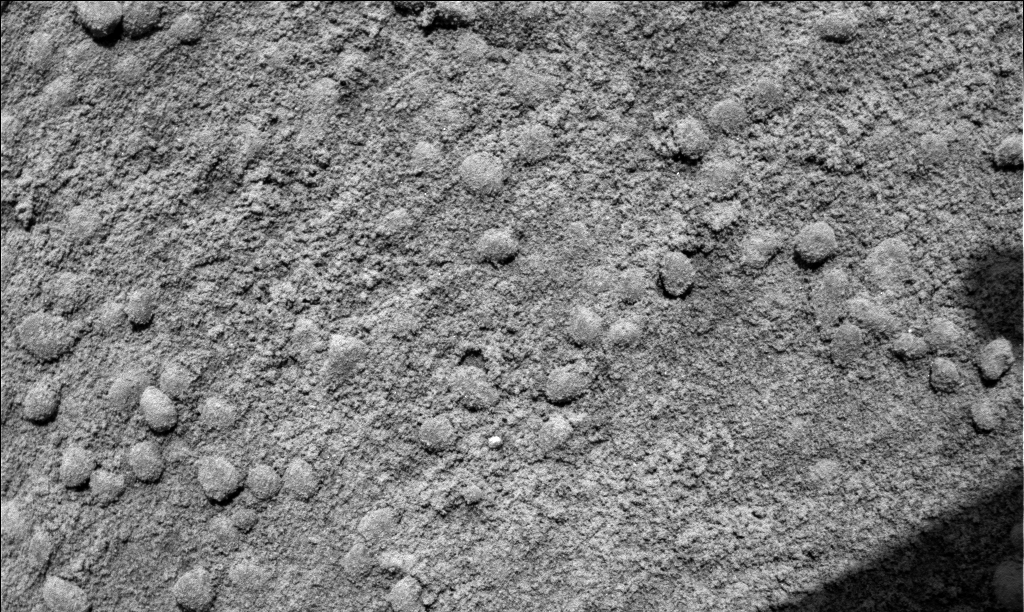

The Answer is in the Crests and Troughs

This microscopic image taken by the Mars Exploration Rover Spirit shows the troughs between the waves of windblown soil that characterize the surface of Gusev Crater, Mars. The fine-grained soil in the troughs, combined with the coarse grains observed in a similar microscopic image taken of the waves’ crests, indicate that the waves are geologic features known as ripples, and not dunes. Dunes contain a more uniform distribution of material. This information helps scientists better understand the winds that shape the landscape of Mars. The image was taken on the 41st martian day, or sol, of the rover’s mission by its microscopic imager. The observed area is 3 centimeters (1.2 inches) across.

Credit: NASA/JPL/Cornell/USGS